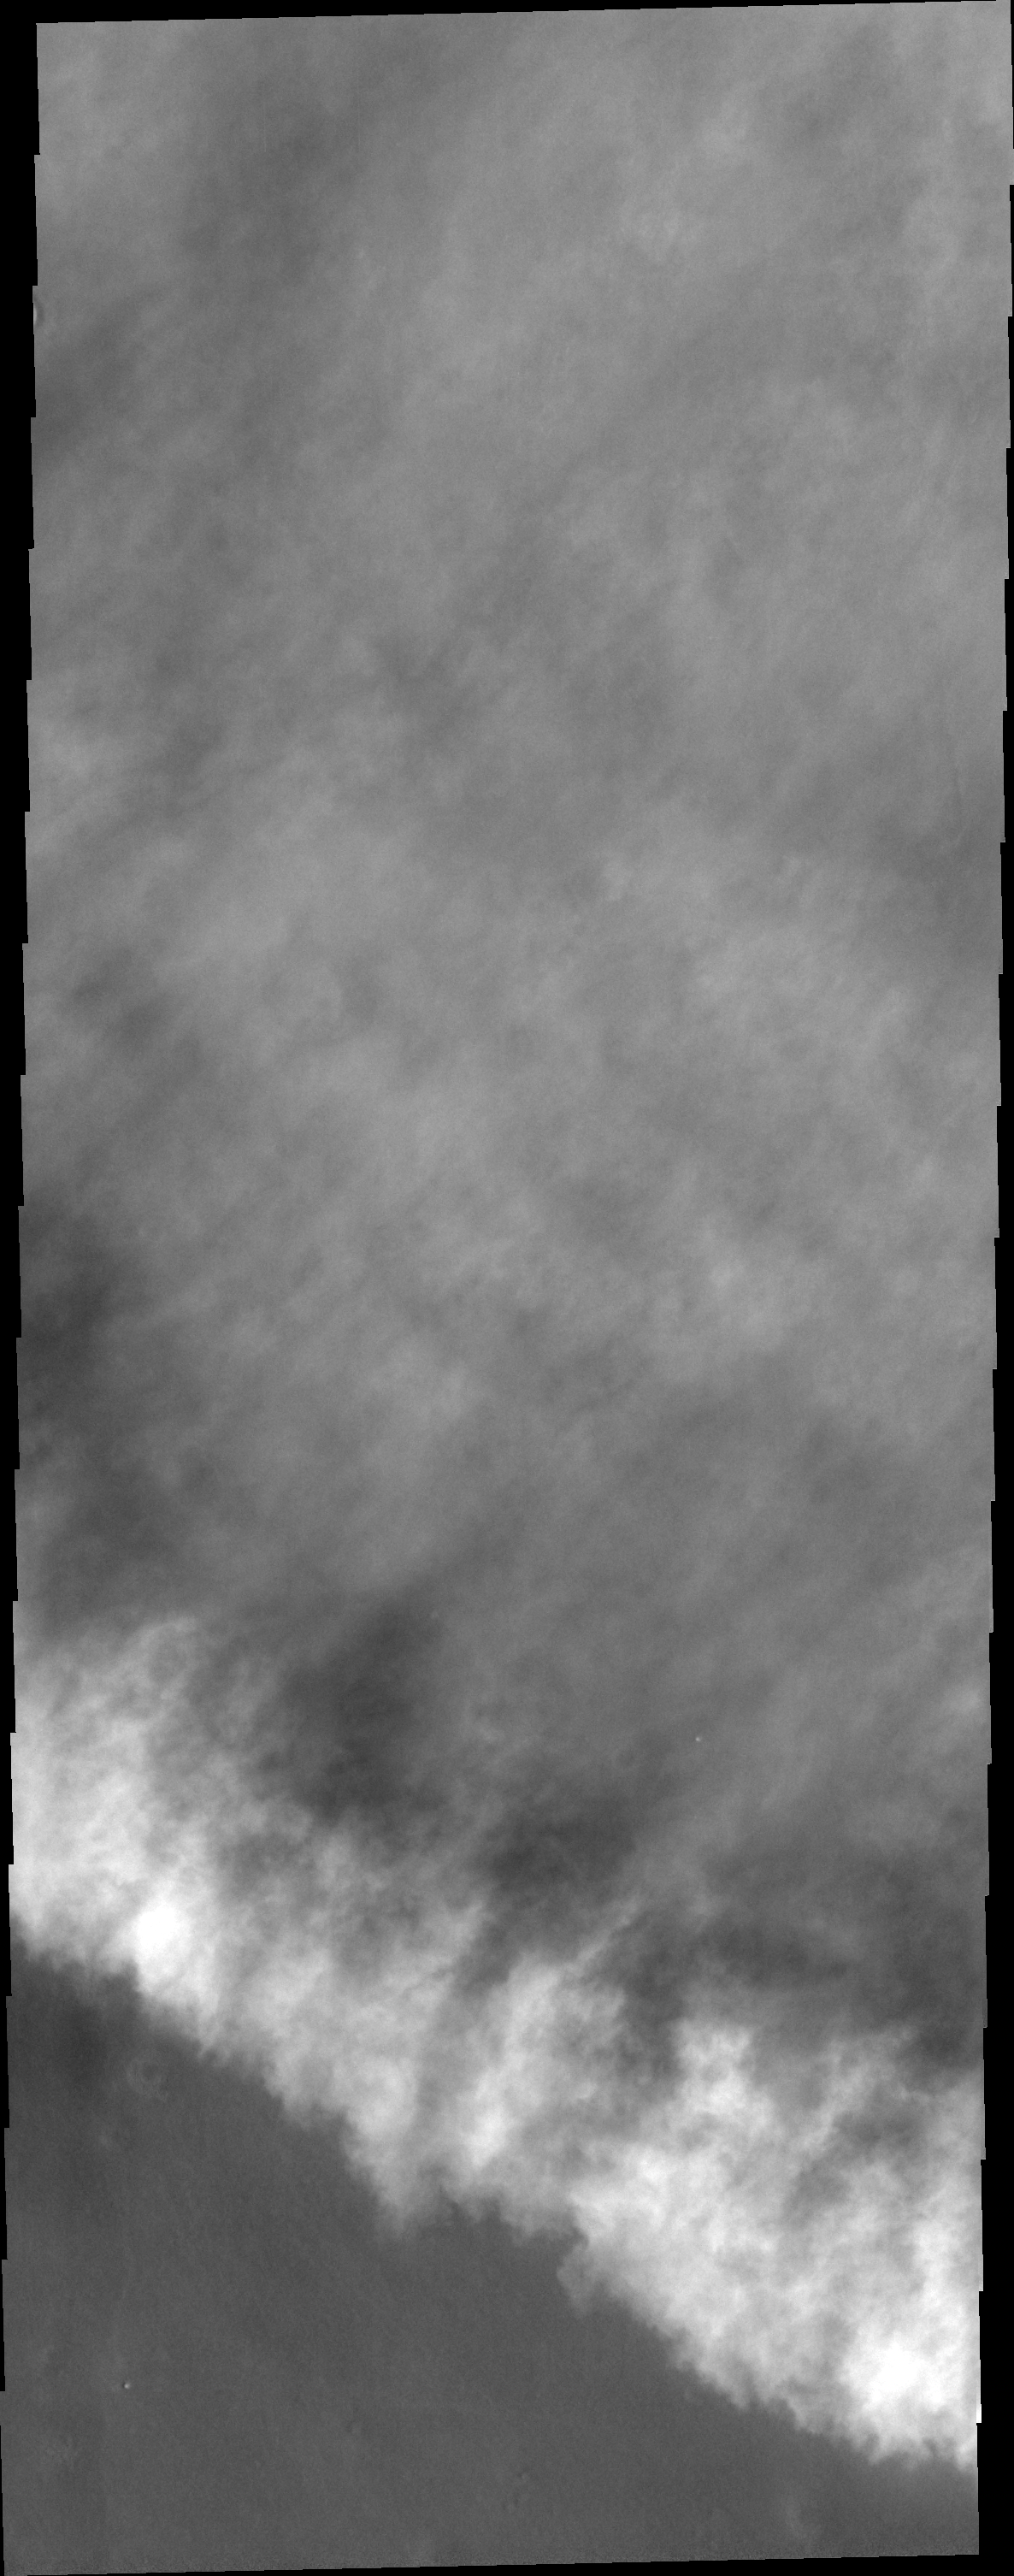

Storm Front

Dust clouds often can obscure the surface of Mars. When an image captures the edge of a dust storm front the loss of surface information is more than compensated for by the information that can be gleaned from analysis of the image. As dust storm formation and location are unpredictable, any images of such features are priceless.

Image information: VIS instrument. Latitude 66.2N, Longitude 248.7E. 20 meter/pixel resolution.

Please see the THEMIS Data Citation Note for details on crediting THEMIS images.

Note: this THEMIS visual image has not been radiometrically nor geometrically calibrated for this preliminary release. An empirical correction has been performed to remove instrumental effects. A linear shift has been applied in the cross-track and down-track direction to approximate spacecraft and planetary motion. Fully calibrated and geometrically projected images will be released through the Planetary Data System in accordance with Project policies at a later time.

NASA’s Jet Propulsion Laboratory manages the 2001 Mars Odyssey mission for NASA’s Office of Space Science, Washington, D.C. The Thermal Emission Imaging System (THEMIS) was developed by Arizona State University, Tempe, in collaboration with Raytheon Santa Barbara Remote Sensing. The THEMIS investigation is led by Dr. Philip Christensen at Arizona State University. Lockheed Martin Astronautics, Denver, is the prime contractor for the Odyssey project, and developed and built the orbiter. Mission operations are conducted jointly from Lockheed Martin and from JPL, a division of the California Institute of Technology in Pasadena.

Credit: NASA/JPL/ASU